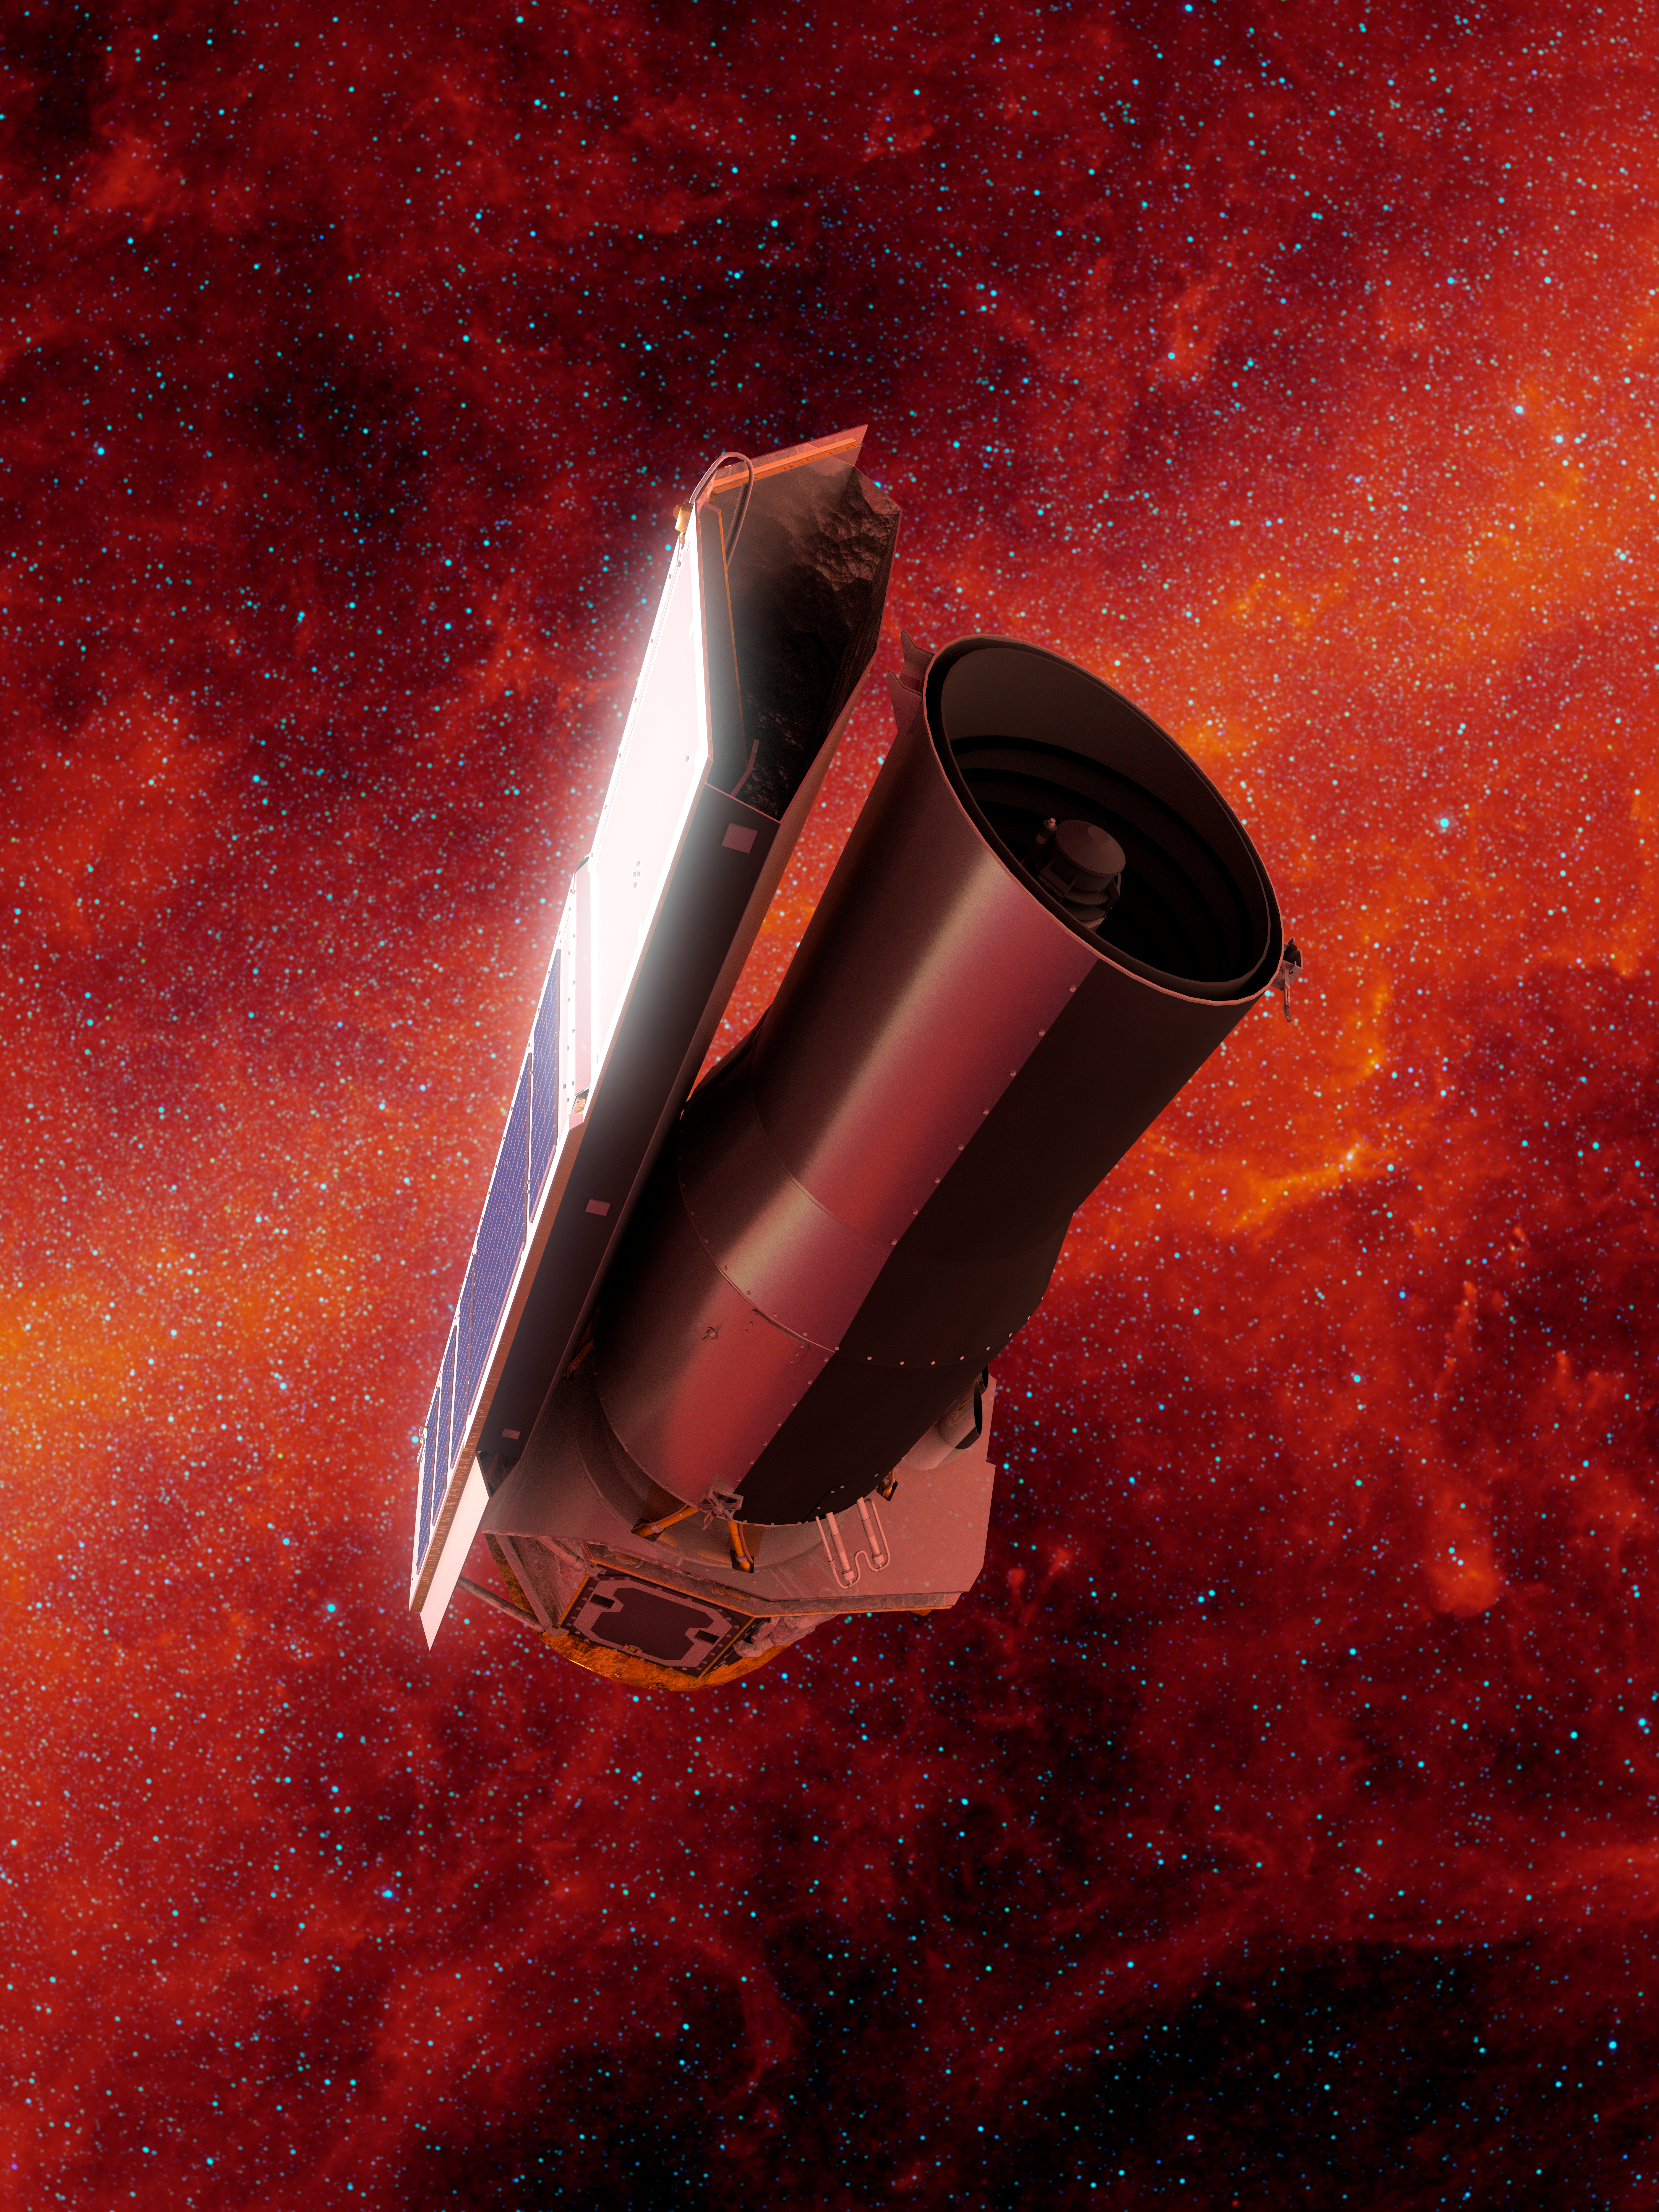

Spitzer in Space: Infrared Final Voyage (Portrait)

This artist's concept depicts NASA's Spitzer Space Telescope in space much as it would appear at the end of its mission on January 30, 2020. The backdrop depicts the sky in infrared light much as Spitzer would have seen it early in its mission.

On this date, Spitzer is 1.77 times as far away from the Earth as the Earth is from the sun. Since launch, Spitzer has orbited our sun much as the Earth does, though taking slightly longer to complete a revolution. Over time it will continue to drift farther away from us until it eventually is on the opposite side of the sun.

Spitzer has spent over 16 years helping astronomers explore the infrared universe. Its collected data archives will continue to be a valuable resource for decades to come, and will be instrumental in helping astronomers effectively utilize future NASA missions like the James Web Space Telescope (JWST) and the Wide Field Infrared Survey Telescope (WFIRST).

Credit: NASA/JPL-Caltech/R. Hurt (IPAC)